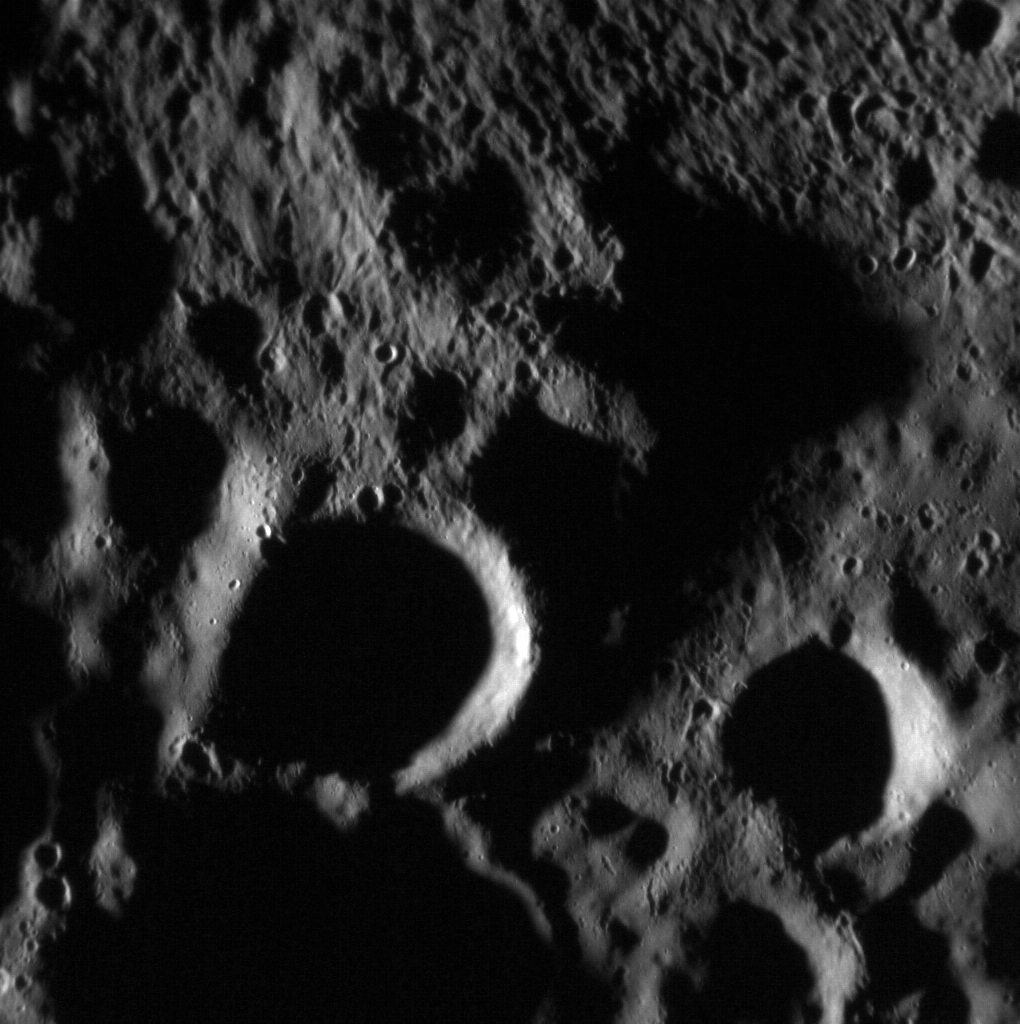

The End Is Near

MESSENGER is again sending images back to Earth after the spacecraft emerged from superior solar conjunction, when communication is largely blocked by the Sun. These will be some of our last views of Mercury from MESSENGER! Featured here is the ejecta blanket of a fresh impact crater located just outside the scene. Ejecta scoured the surface leaving behind beautiful patterns of secondary craters.

Date acquired: April 16, 2015
Image Mission Elapsed Time (MET): 71544702
Image ID: 8343072
Instrument: Narrow Angle Camera (NAC) of the Mercury Dual Imaging System (MDIS)
Center Latitude: 55.67°
Center Longitude: 97.37° E
Resolution: 19.9 meters/pixel
Scale: This scene is approximately 20 km (12 miles) across

The MESSENGER spacecraft is the first ever to orbit the planet Mercury, and the spacecraft’s seven scientific instruments and radio science investigation are unraveling the history and evolution of the Solar System’s innermost planet. In the mission’s more than four years of orbital operations, MESSENGER has acquired over 250,000 images and extensive other data sets. MESSENGER’s highly successful orbital mission is about to come to an end, as the spacecraft runs out of propellant and the force of solar gravity causes it to impact the surface of Mercury in April 2015.

For information regarding the use of images, see the MESSENGER image use policy.

Credit: NASA/Johns Hopkins University Applied Physics Laboratory/Carnegie Institution of Washington